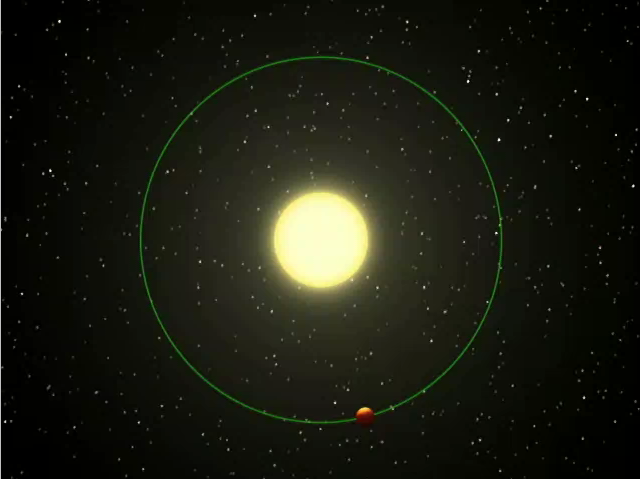

Fire and Ice Planet (Artist Concept)

This artist’s animation shows a blistering world revolving around its nearby “sun.” NASA’s infrared Spitzer Space Telescope observed a planetary system like this one, as the planet’s sunlit and dark hemispheres swung alternately into the telescope’s view. Based on the rise and fall of the planet’s infrared light, or heat, Spitzer was able to measure the difference in temperature between the two sides of the planet — about 1,400 degrees Celsius (2,550 degrees Fahrenheit). According to the astronomers, this means that the sunlit side of the planet is always as hot as fire, while the dark side is potentially as cold as ice.

The movie illustrates what the system might looks like to infrared eyes. It begins by showing an overhead view of the star Upsilon Andromedae and its planet Upsilon Andromedae b, the closest of three planets orbiting the star and the object of the Spitzer study. This planet whips around its star in 4.6 days.

The animation then shifts to show Spitzer’s view of the system. The planet is shown with winds that circulate quickly around the surface, though astronomers believe the planet is “tidally locked.” Our moon is similarly locked to Earth, always showing us the same face.

Spitzer measured the infrared light,coming from both the star and the planet at five points during the planet’s orbit. The temperature levels went and up and down depending on which face of the planet, sunlit or dark, was in Spitzer’s line of sight. The actual data collected by Spitzer are displayed over the animation (see Movie with Data). The difference between the peak and trough of the orange curve represents the difference in temperature across the surface of the planet.

These results indicate that, even if strong winds blow across this planet, its sun-baked atmosphere will cool off before reaching the planet’s dark side.

Credit: NASA/JPL-Caltech